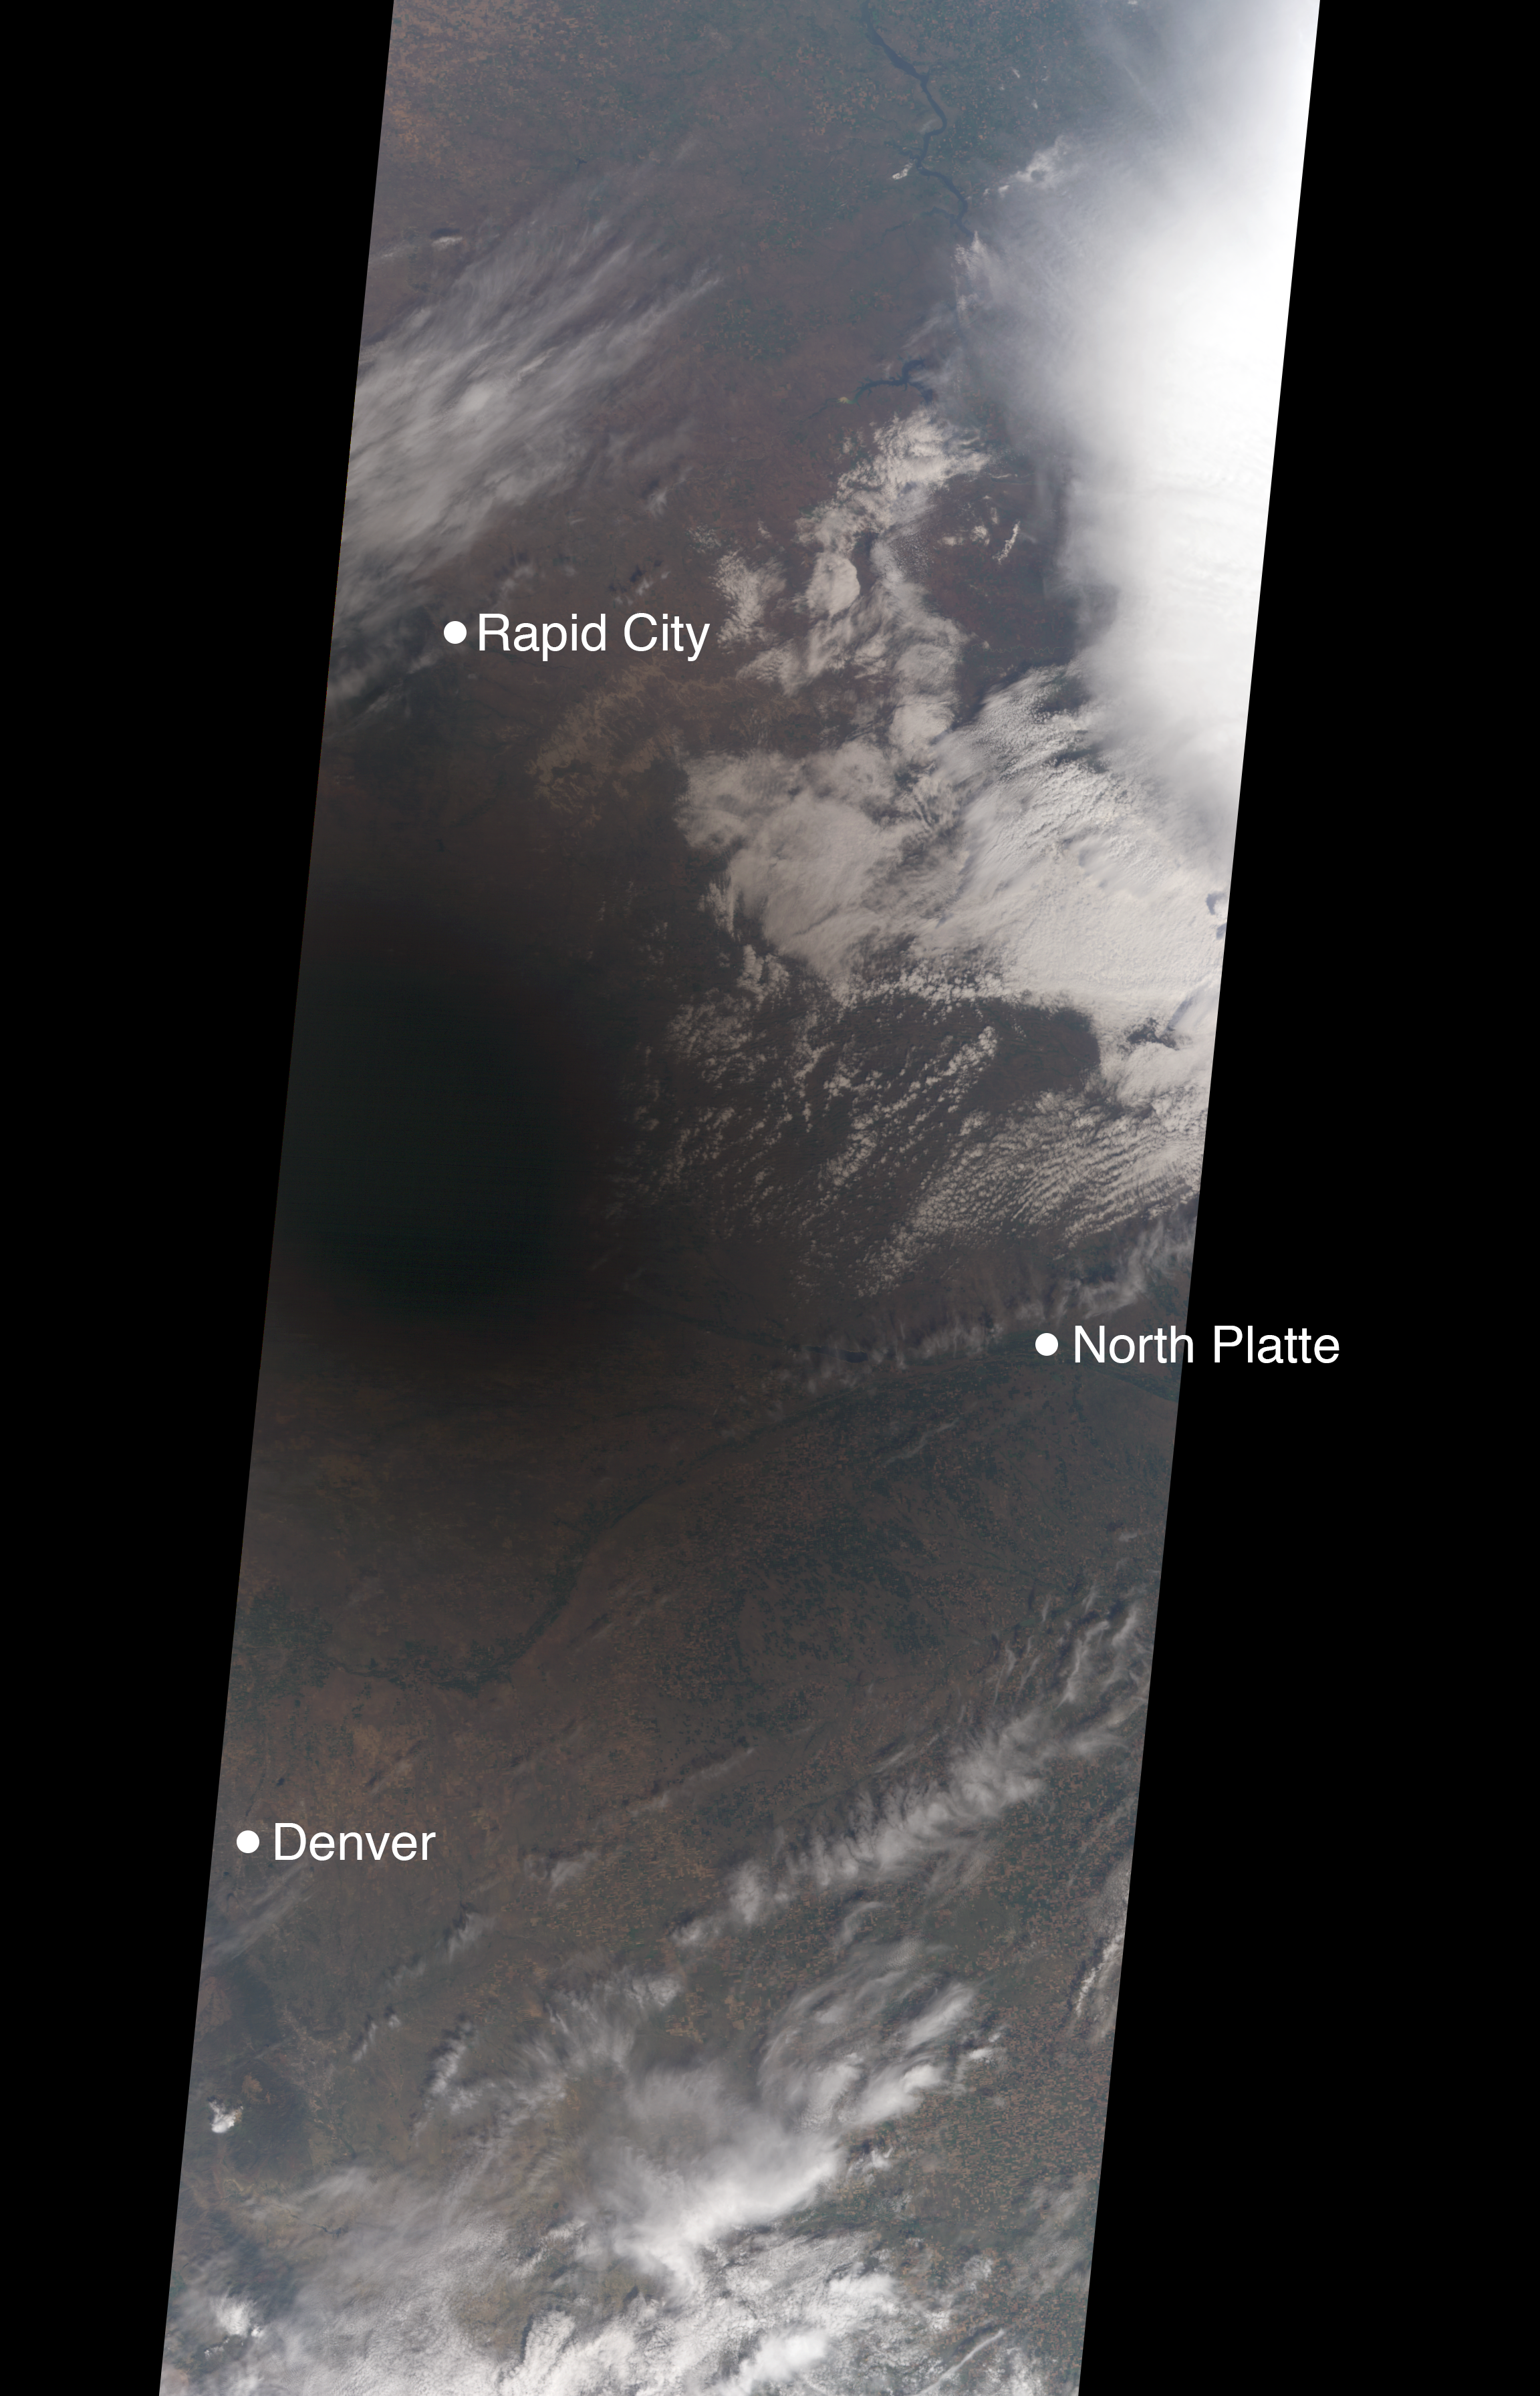

MISR Watches Motion of the Moon’s Shadow During Total Solar Eclipse

Animation

On Aug. 21, 2017, a total solar eclipse swept across the United States — the first such eclipse in the contiguous 48 states since 1979, and the first cross-country eclipse since 1918. A partial eclipse was visible in all 50 states, and initial estimates suggest that upwards of 20 million people observed the Moon completely obscuring the Sun in the 70-mile-wide (113-kilometer-wide) path of totality. While viewing a total solar eclipse from the ground is an amazing experience, satellites orbiting Earth see the eclipse from a unique perspective.

As the Moon’s shadow passed through the United States, the Multi-angle Imaging SpectroRadiometer (MISR) instrument aboard NASA’s Terra satellite was capturing images of eastern Wyoming and western Nebraska from its altitude of 438 miles (705 kilometers) above the surface. MISR gathers images on a strip about 249 miles (400 kilometers) wide directly below the path of the satellite. Incredibly, given that the shadow of the Moon took only 90 minutes to cross the entire United States, and Terra itself moves at a brisk 16,700 miles per hour from north to south, MISR happened to be in exactly the right place at the right time to capture totality.

From the ground, the moment of totality appears suddenly, sweeping over the sky in just a few seconds. “I was unprepared for just how dark it actually was,” says Mika Tosca, a researcher who works with MISR data and who observed the eclipse in Nebraska. “The streetlights even turned on. Everything fell silent, and I swear the temperature dropped.” From the vantage point of space, however, it’s possible to see the entire shadow of the Moon, with the completely dark, circular umbra and the more diffuse penumbra.

MISR contains nine cameras oriented at different angles, viewing forward, downward, and backward along the flight path, resulting in an approximate seven-minute interval for all nine cameras to image a single location on Earth’s surface. This animation combines these nine images into a movie showing the motion of the Moon’s shadow during this seven-minute period.

In the first image, captured by the camera pointing farthest ahead of the satellite, totality has not quite begun in the area seen by MISR. From the second camera onward, totality sweeps across the image area from west to east, beginning just west of the town of Jay Em, Wyoming, and proceeding about halfway across the MISR swath to the town of Alliance, Nebraska. The motion of the lunar shadow in different pairs of images leads to estimates of the local ground speed ranging between 1,480 and 1,820 miles per hour (2,382 and 2,929 kilometers per hour). The spread in values is a measure of the uncertainty of the estimate. At this location, the predicted speed of the eclipse calculated from lunar orbital motion is about 1,658 miles per hour (2,668 kilometers per hour), which falls in the middle of the range estimated from the MISR images.

Tosca’s observation that the temperature dropped during the eclipse is a well-known phenomenon. The GLOBE Observer, a phone application dedicated to citizen science and sponsored by NASA, encouraged eclipse-goers to record the local air temperature at regular intervals. Data collected by nearby observers in the path of totality show that, on average, temperatures dropped by 9.3 degrees Fahrenheit (5.2 degrees Celsius) during the eclipse. This compares to an average of 5.4 degrees Fahrenheit drop measured at several Nebraska Mesonet weather stations within the path of totality.

The decrease in the amount of sunlight reaching Earth affected more than temperatures. Areas that get a large portion of their power from solar energy were naturally concerned about shortages during the eclipse — the state of California, though not in the path of totality, estimated that 6,000 megawatts of solar power would be lost during the eclipse.

The MISR data were captured during Terra orbit 94021. MISR data are available through the NASA Langley Research Center; for more information, go to https://eosweb.larc.nasa.gov/project/misr/misr_table. The Nebraska Mesonet data were provided by the Nebraska State Climate Office and the University of Nebraska-Lincoln. The citizen science data were provided by the GLOBE Program via NASA’s GLOBE Observer project; data are available at https://datasearch.globe.gov/. MISR was built and is managed by NASA’s Jet Propulsion Laboratory in Pasadena, California, for NASA’s Science Mission Directorate in Washington, D.C. The Terra spacecraft is managed by NASA’s Goddard Space Flight Center in Greenbelt, Maryland. The MISR data were obtained from the NASA Langley Research Center Atmospheric Science Data Center in Hampton, Virginia. JPL is a division of Caltech in Pasadena.

Credit: NASA/GSFC/LaRC/JPL-Caltech, MISR Team